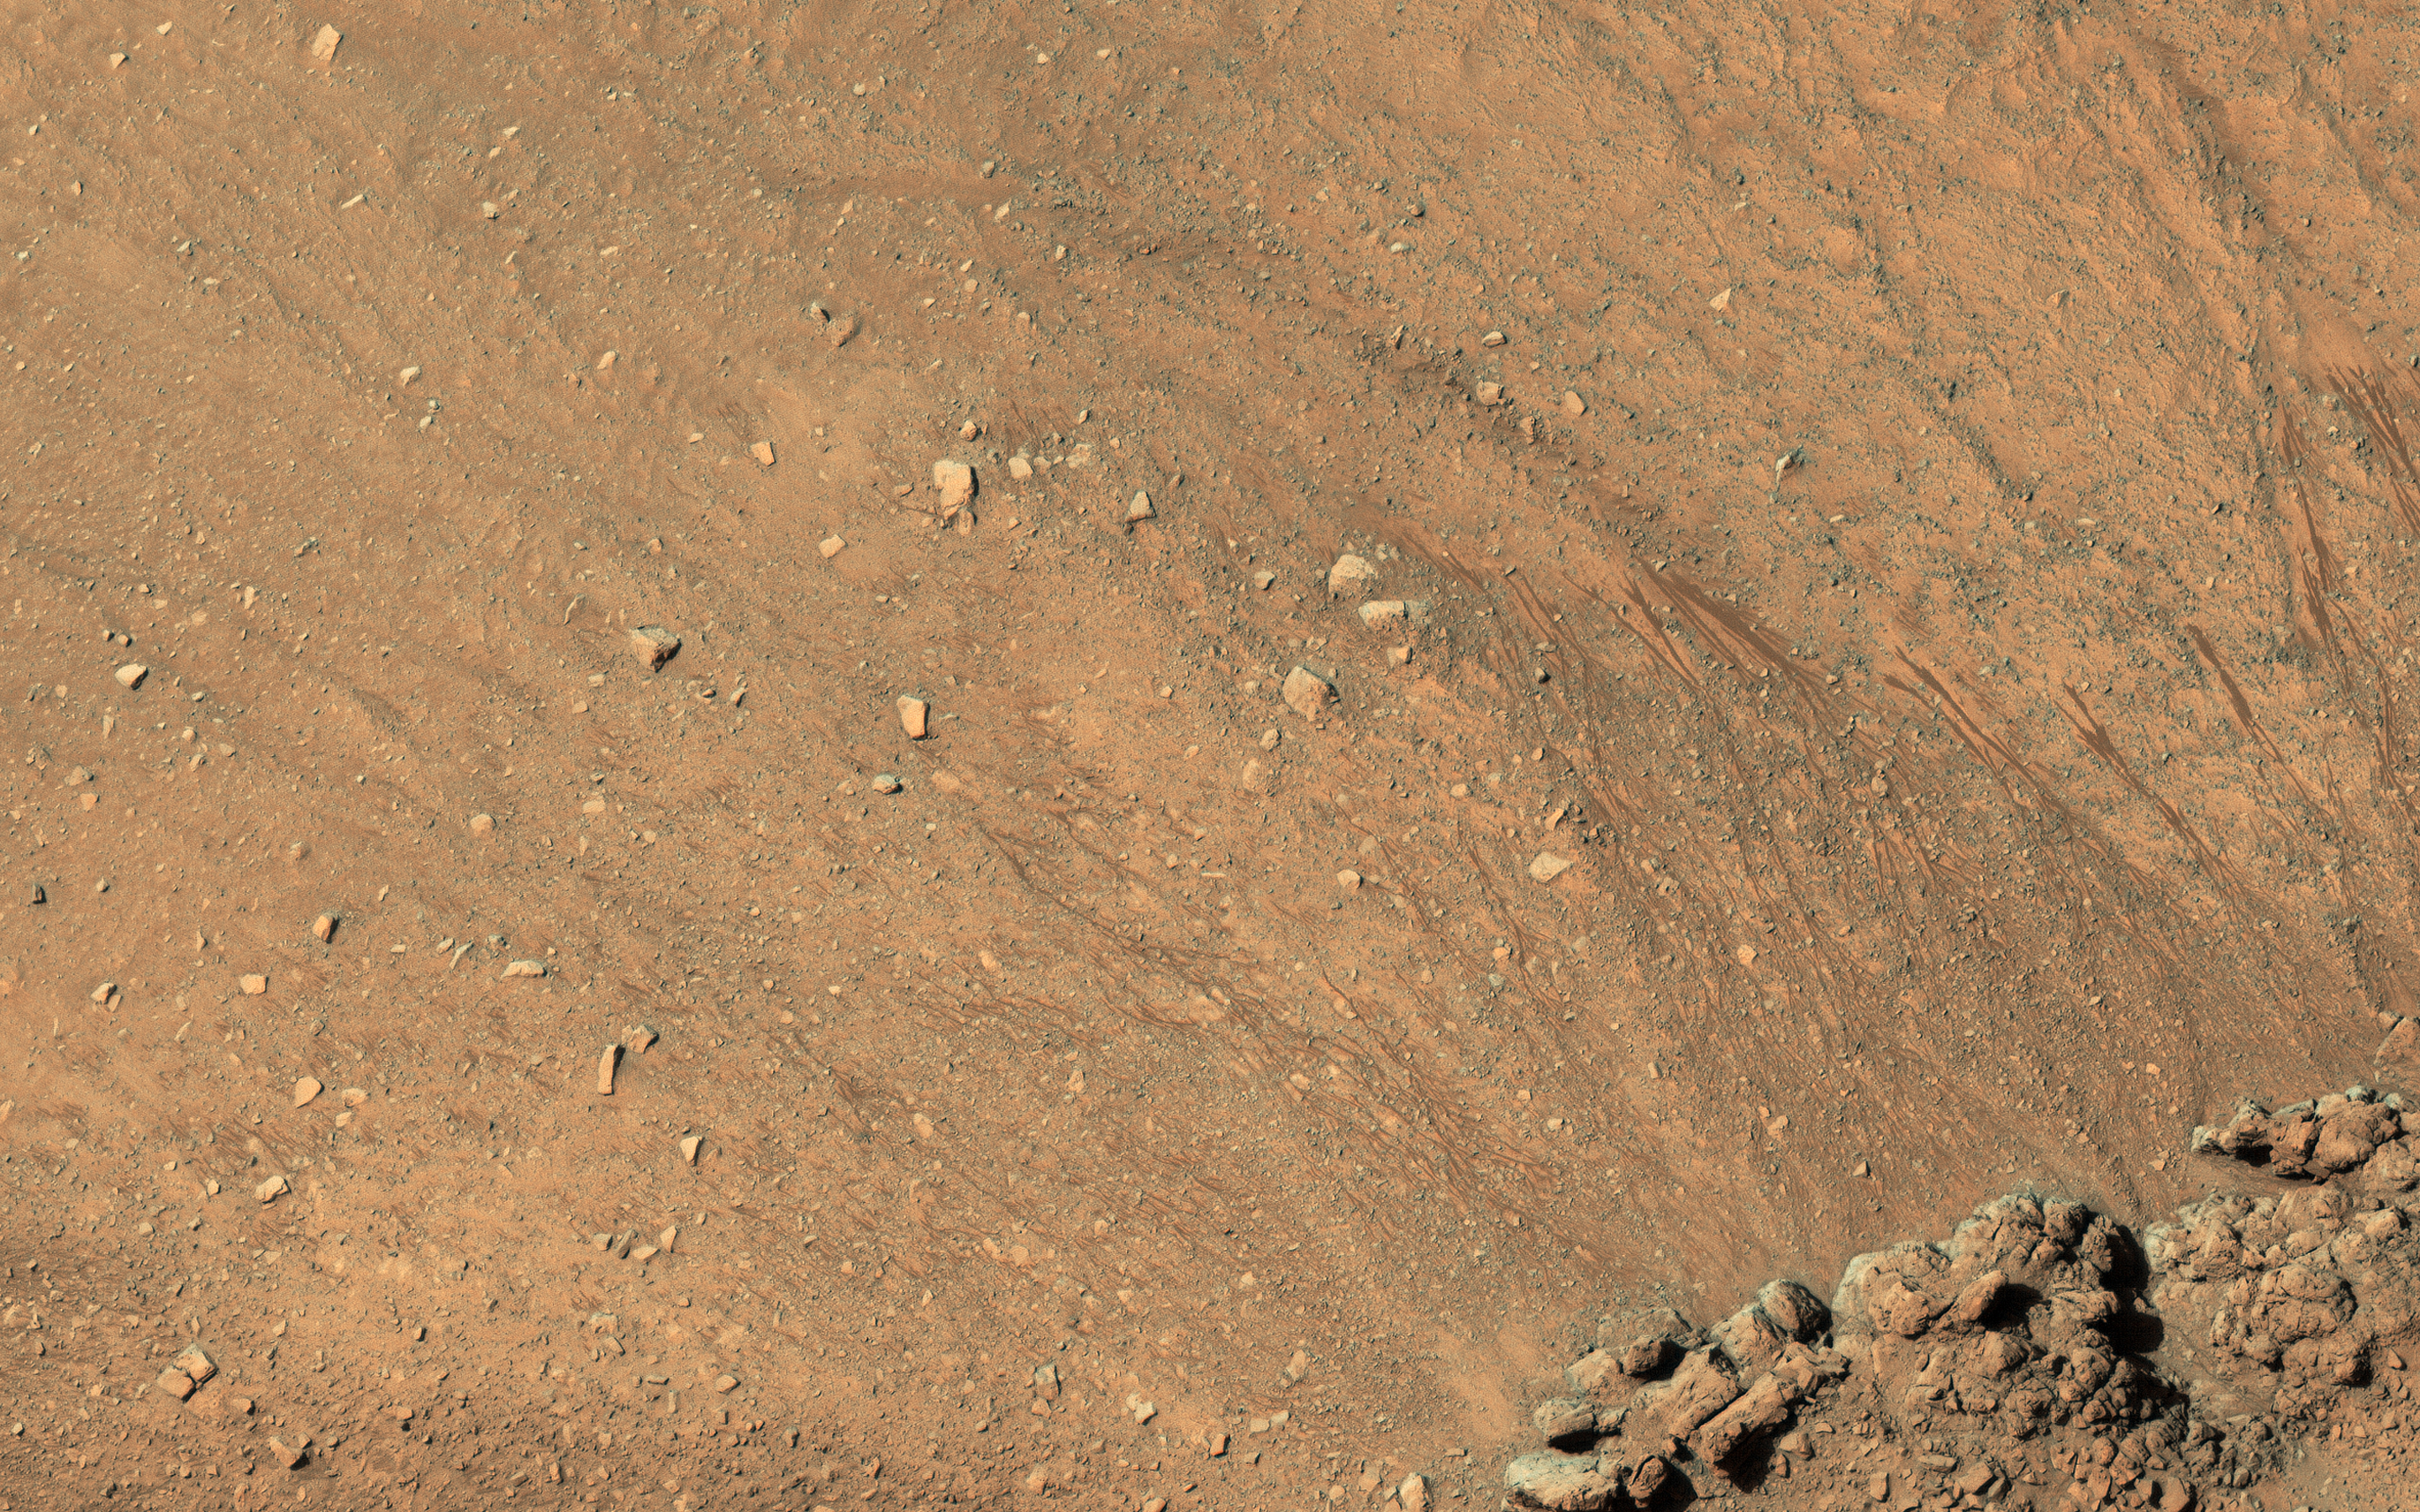

The Eastern Slope of Asimov Crater’s Central Pit

Asimov is an 84-kilometer diameter crater located in the southern ancient highlands of Mars. It is distinguished from other craters in this region in that it contains both a ring-depression just within the crater rim and a pit near the center.

Gullies have formed along slopes both in the ring-depression and within the central pit. A closeup shows gullies and recurring slope lineae (RSL) along the eastern slope of the pit. These features continue to form seasonally in this region and the HiRISE team monitors this and other sites to look for changes.

Another closeup shows new RSL forming during the summer just after the recent global dust storm. How these features form is still under investigation. Additional changes documented here and at other locations as a result of the dust storm may provide some insight into their formation.

The map is projected here at a scale of 25 centimeters (9.8 inches) per pixel. [The original image scale is 25.2 centimeters (9.9 inches) per pixel (with 1 x 1 binning); objects on the order of 76 centimeters (30.0 inches) across are resolved.] North is up.

The University of Arizona, Tucson, operates HiRISE, which was built by Ball Aerospace & Technologies Corp., Boulder, Colorado. NASA’s Jet Propulsion Laboratory, a division of Caltech in Pasadena, California, manages the Mars Reconnaissance Orbiter Project for NASA’s Science Mission Directorate, Washington.

Credit: NASA/JPL-Caltech/University of Arizona